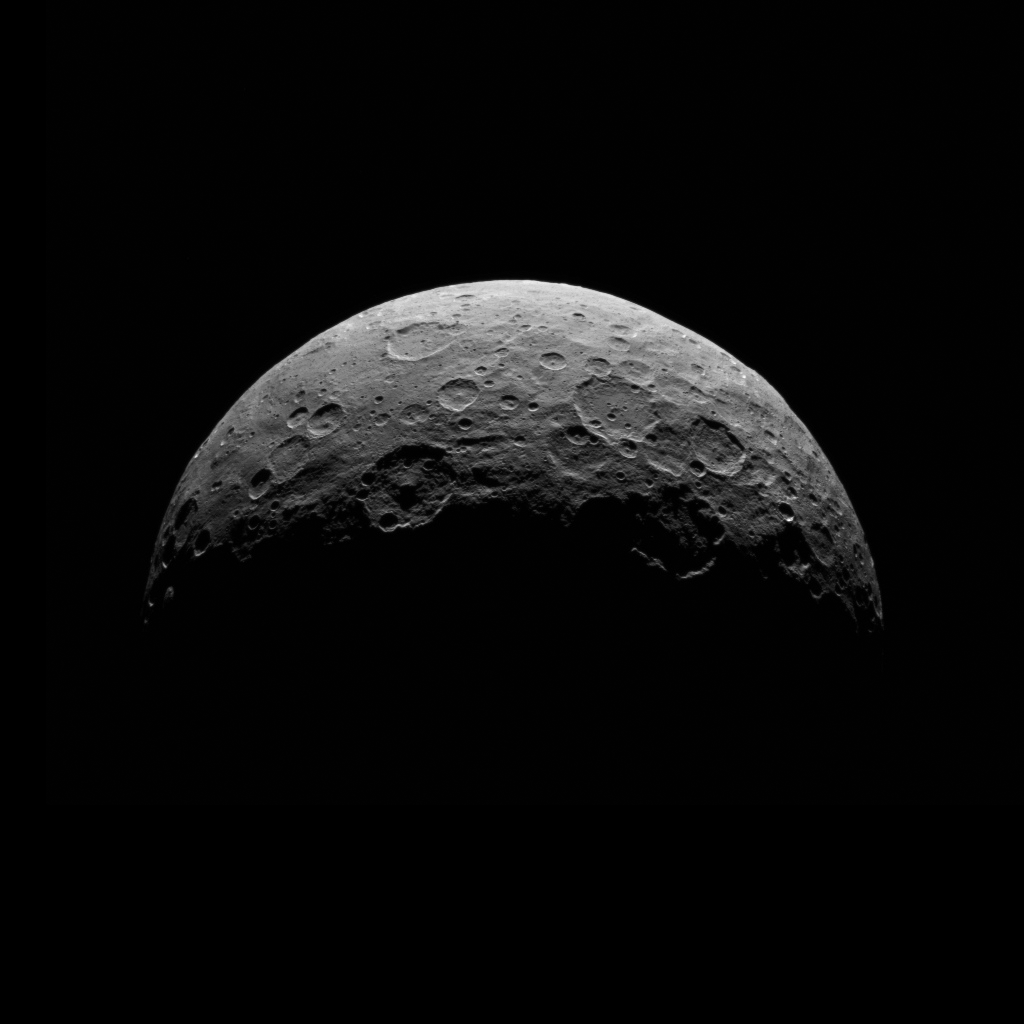

Dawn RC3 Image 5

This image of Ceres is part of a sequence taken by NASA’s Dawn spacecraft April 24 to 26, 2015, from a distance of 8,400 miles (13,600 kilometers). This shows the same view as PIA19537.

Dawn’s mission is managed by JPL for NASA’s Science Mission Directorate in Washington. Dawn is a project of the directorate’s Discovery Program, managed by NASA’s Marshall Space Flight Center in Huntsville, Alabama. UCLA is responsible for overall Dawn mission science. Orbital ATK, Inc., in Dulles, Virginia, designed and built the spacecraft. The German Aerospace Center, the Max Planck Institute for Solar System Research, the Italian Space Agency and the Italian National Astrophysical Institute are international partners on the mission team.

Credit: NASA/JPL-Caltech/UCLA/MPS/DLR/IDA